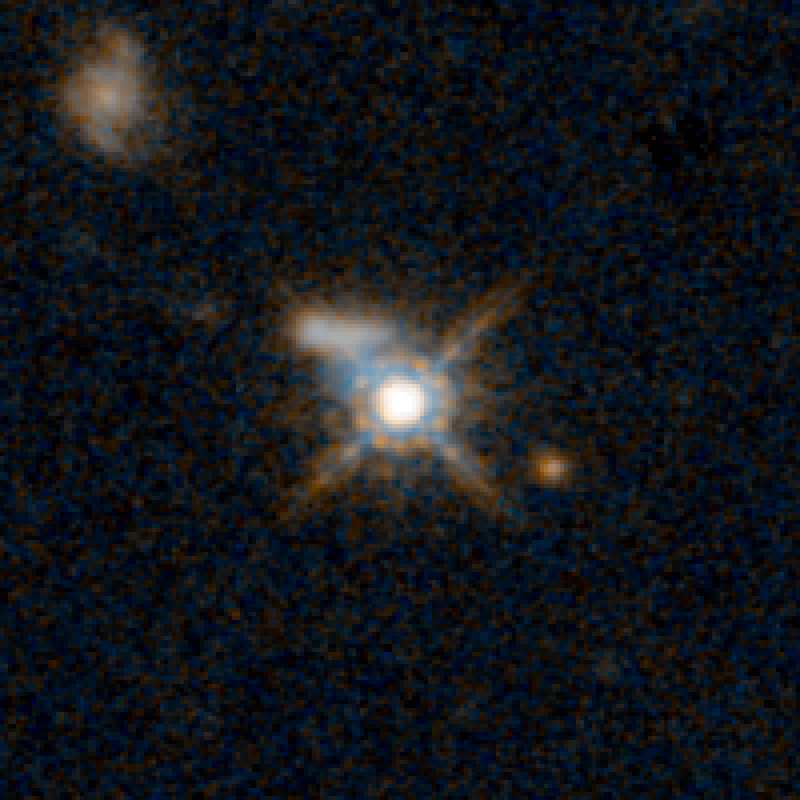

QSO F2M 1036 HST Image

Object Name: F2M 1036
Object Description: Dust-Reddened Quasars
Instrument: HST/WFC3/IR
Filters: F105W (Y), and F160W (H)

This image is a composite of separate exposures acquired by the WFC3 instruments on the Hubble Space Telescope. Several filters were used to sample broad wavelength ranges. The color results from assigning different hues (colors) to each monochromatic (grayscale) image associated with an individual filter. In this case, the assigned colors are: Blue: F105W (Y) Orange: F160W (H)

Credit: NASA, ESA, and E. Glikman (Middlebury College, Vermont)